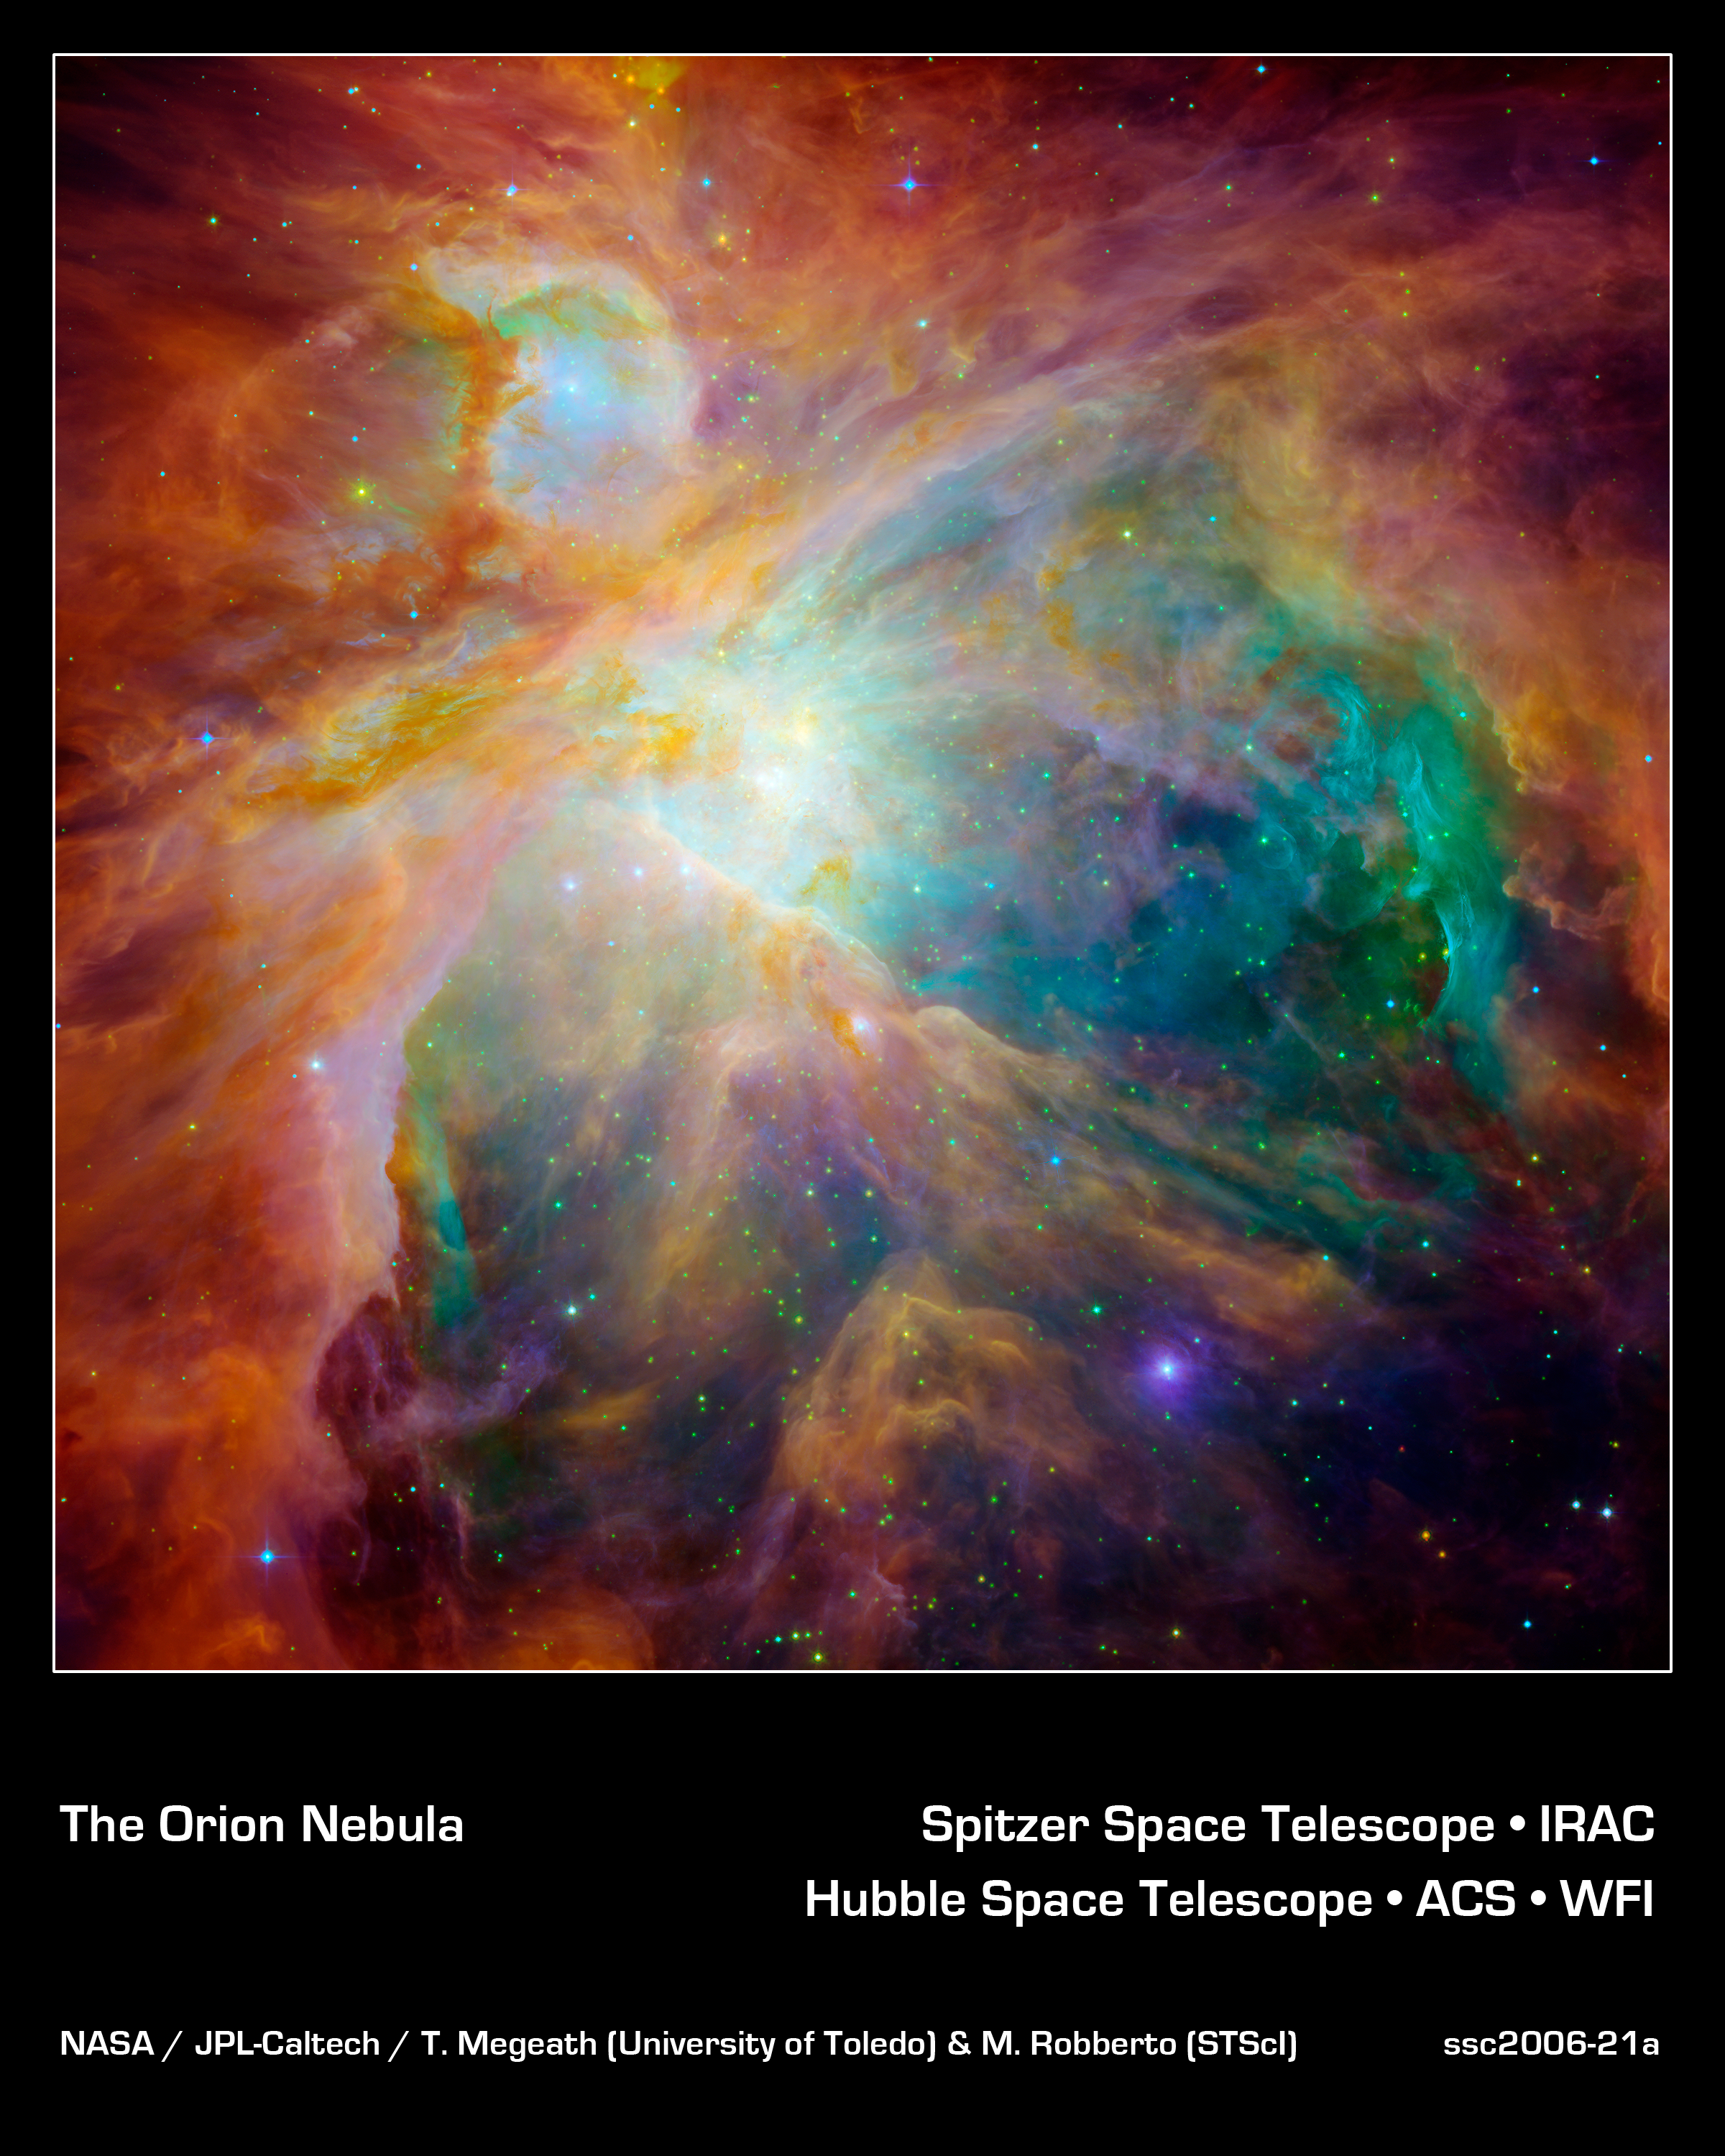

Chaos at the Heart of Orion

NASA's Spitzer and Hubble Space Telescopes have teamed up to expose the chaos that baby stars are creating 1,500 light-years away in a cosmic cloud called the Orion Nebula.

This striking infrared and visible-light composite indicates that four monstrously massive stars at the center of the cloud may be the main culprits in the familiar Orion constellation. The stars are collectively called the "Trapezium." Their community can be identified as the yellow smudge near the center of the image.

Swirls of green in Hubble's ultraviolet and visible-light view reveal hydrogen and sulfur gas that have been heated and ionized by intense ultraviolet radiation from the Trapezium's stars. Meanwhile, Spitzer's infrared view exposes carbon-rich molecules called polycyclic aromatic hydrocarbons in the cloud. These organic molecules have been illuminated by the Trapezium's stars, and are shown in the composite as wisps of red and orange. On Earth, polycyclic aromatic hydrocarbons are found on burnt toast and in automobile exhaust.

Together, the telescopes expose the stars in Orion as a rainbow of dots sprinkled throughout the image. Orange-yellow dots revealed by Spitzer are actually infant stars deeply embedded in a cocoon of dust and gas. Hubble showed less embedded stars as specks of green, and foreground stars as blue spots.

Stellar winds from clusters of newborn stars scattered throughout the cloud etched all of the well-defined ridges and cavities in Orion. The large cavity near the right of the image was most likely carved by winds from the Trapezium's stars.

Located 1,500 light-years away from Earth, the Orion Nebula is the brightest spot in the sword of the Orion, or the "Hunter" constellation. The cosmic cloud is also our closest massive star-formation factory, and astronomers believe it contains more than 1,000 young stars.

The Orion constellation is a familiar sight in the fall and winter night sky in the northern hemisphere. The nebula is invisible to the unaided eye, but can be resolved with binoculars or small telescopes.

This composite image displays light detected at wavelengths of 0.43, 0.50, and 0.53 microns in blue. Light at wavelengths of 0.6, 0.65, and 0.91 microns is green. Light at 3.6 microns is orange, and 8.0 microns is red.

Credit: NASA/JPL-Caltech/T. Megeath (University of Toledo) & M. Robberto (STScI)